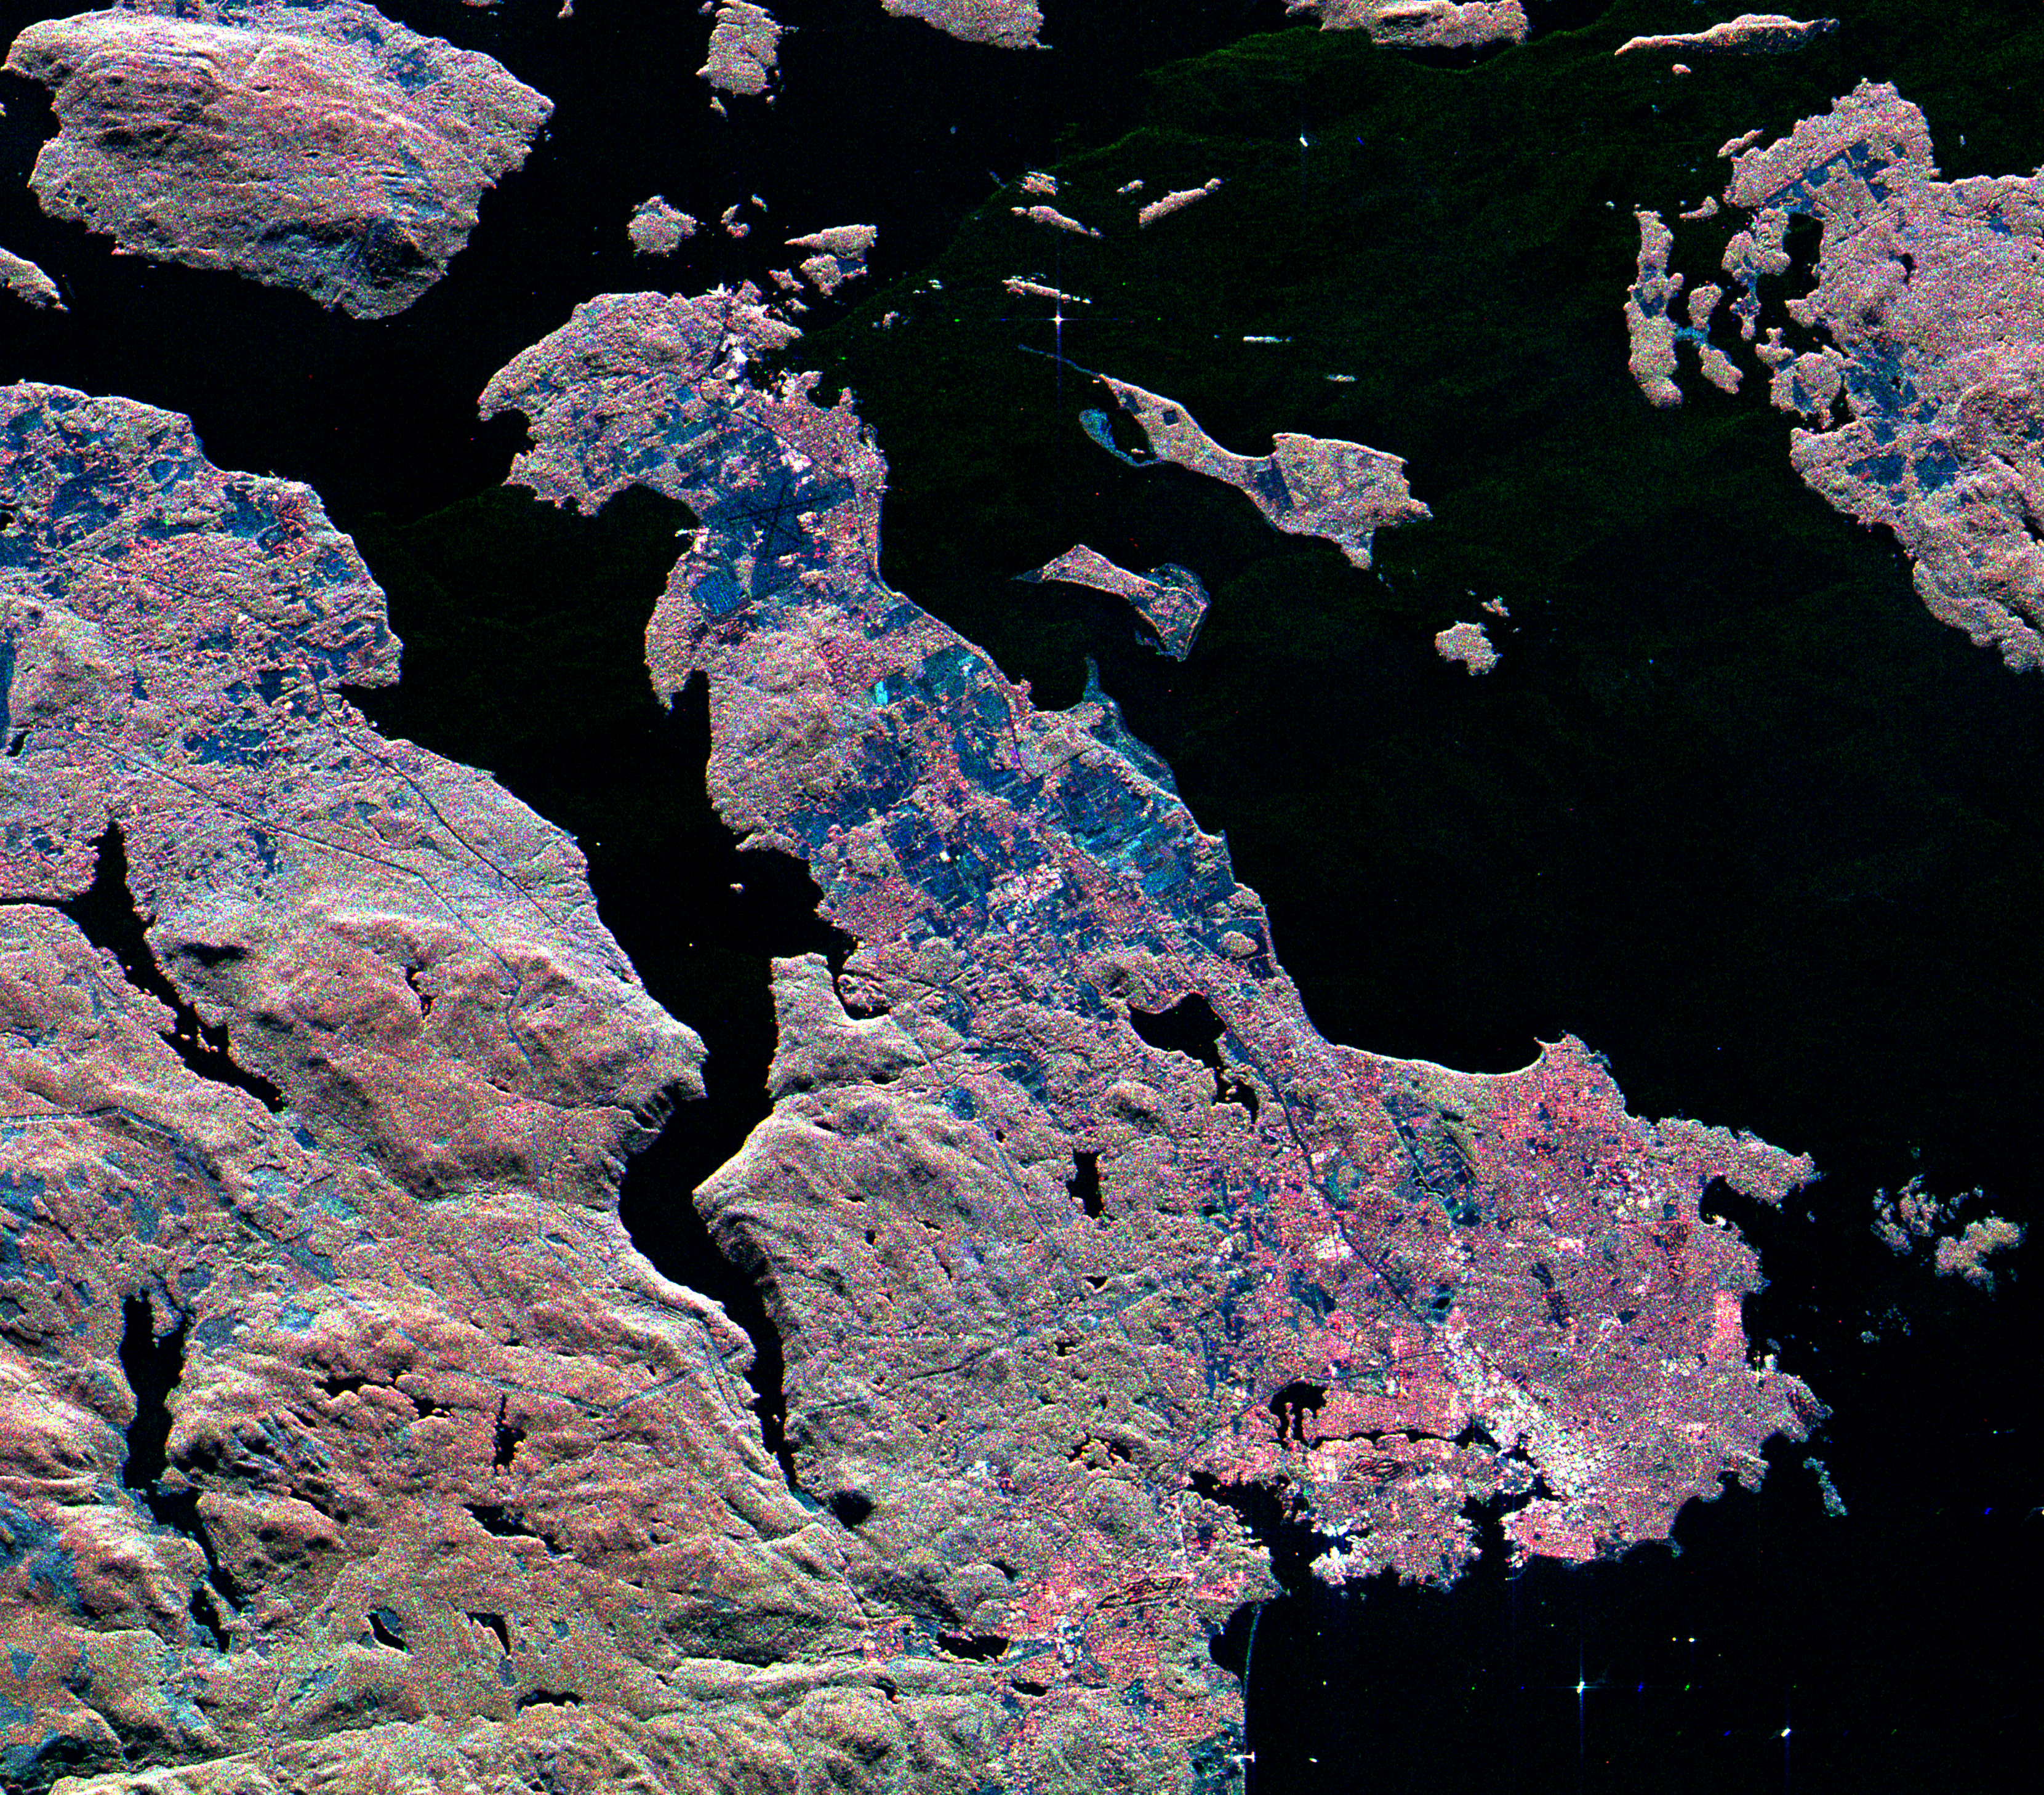

Space Radar Image of Victoria, Canada

This three-frequency spaceborne radar image shows the southern end of Vancouver Island on the west coast of Canada. The white area in the lower right is the city of Victoria, the capital of the province of British Columbia. The three radar frequencies help to distinguish different land use patterns. The bright pink areas are suburban regions, the brownish areas are forested regions, and blue areas are agricultural fields or forest clear-cuts. Founded in 1843 as a fur trading post, Victoria has grown to become one of western Canada’s largest commercial centers. In the upper right is San Juan Island, in the state of Washington. The Canada/U.S. border runs through Haro Strait, on the right side of the image, between San Juan Island and Vancouver Island.

The image was acquired by the Spaceborne Imaging Radar-C/X-band Synthetic Aperture Radar (SIR-C/X-SAR) on October 6, 1994, onboard the space shuttle Endeavour. The area shown is 37 kilometers by 42 kilometers (23 miles by 26 miles) and is centered at 48.5 degrees north latitude, 123.3 degrees west longitude. North is toward the upper left. The colors are assigned to different radar frequencies and polarizations as follows: red is L-band horizontally transmitted and received; green is C-band, vertically transmitted and received; and blue is X-band, vertically transmitted and received. SIR-C/X-SAR, a joint mission of the German, Italian and United States space agencies, is part of NASA’s Mission to Planet Earth program.

Credit: NASA/JPL